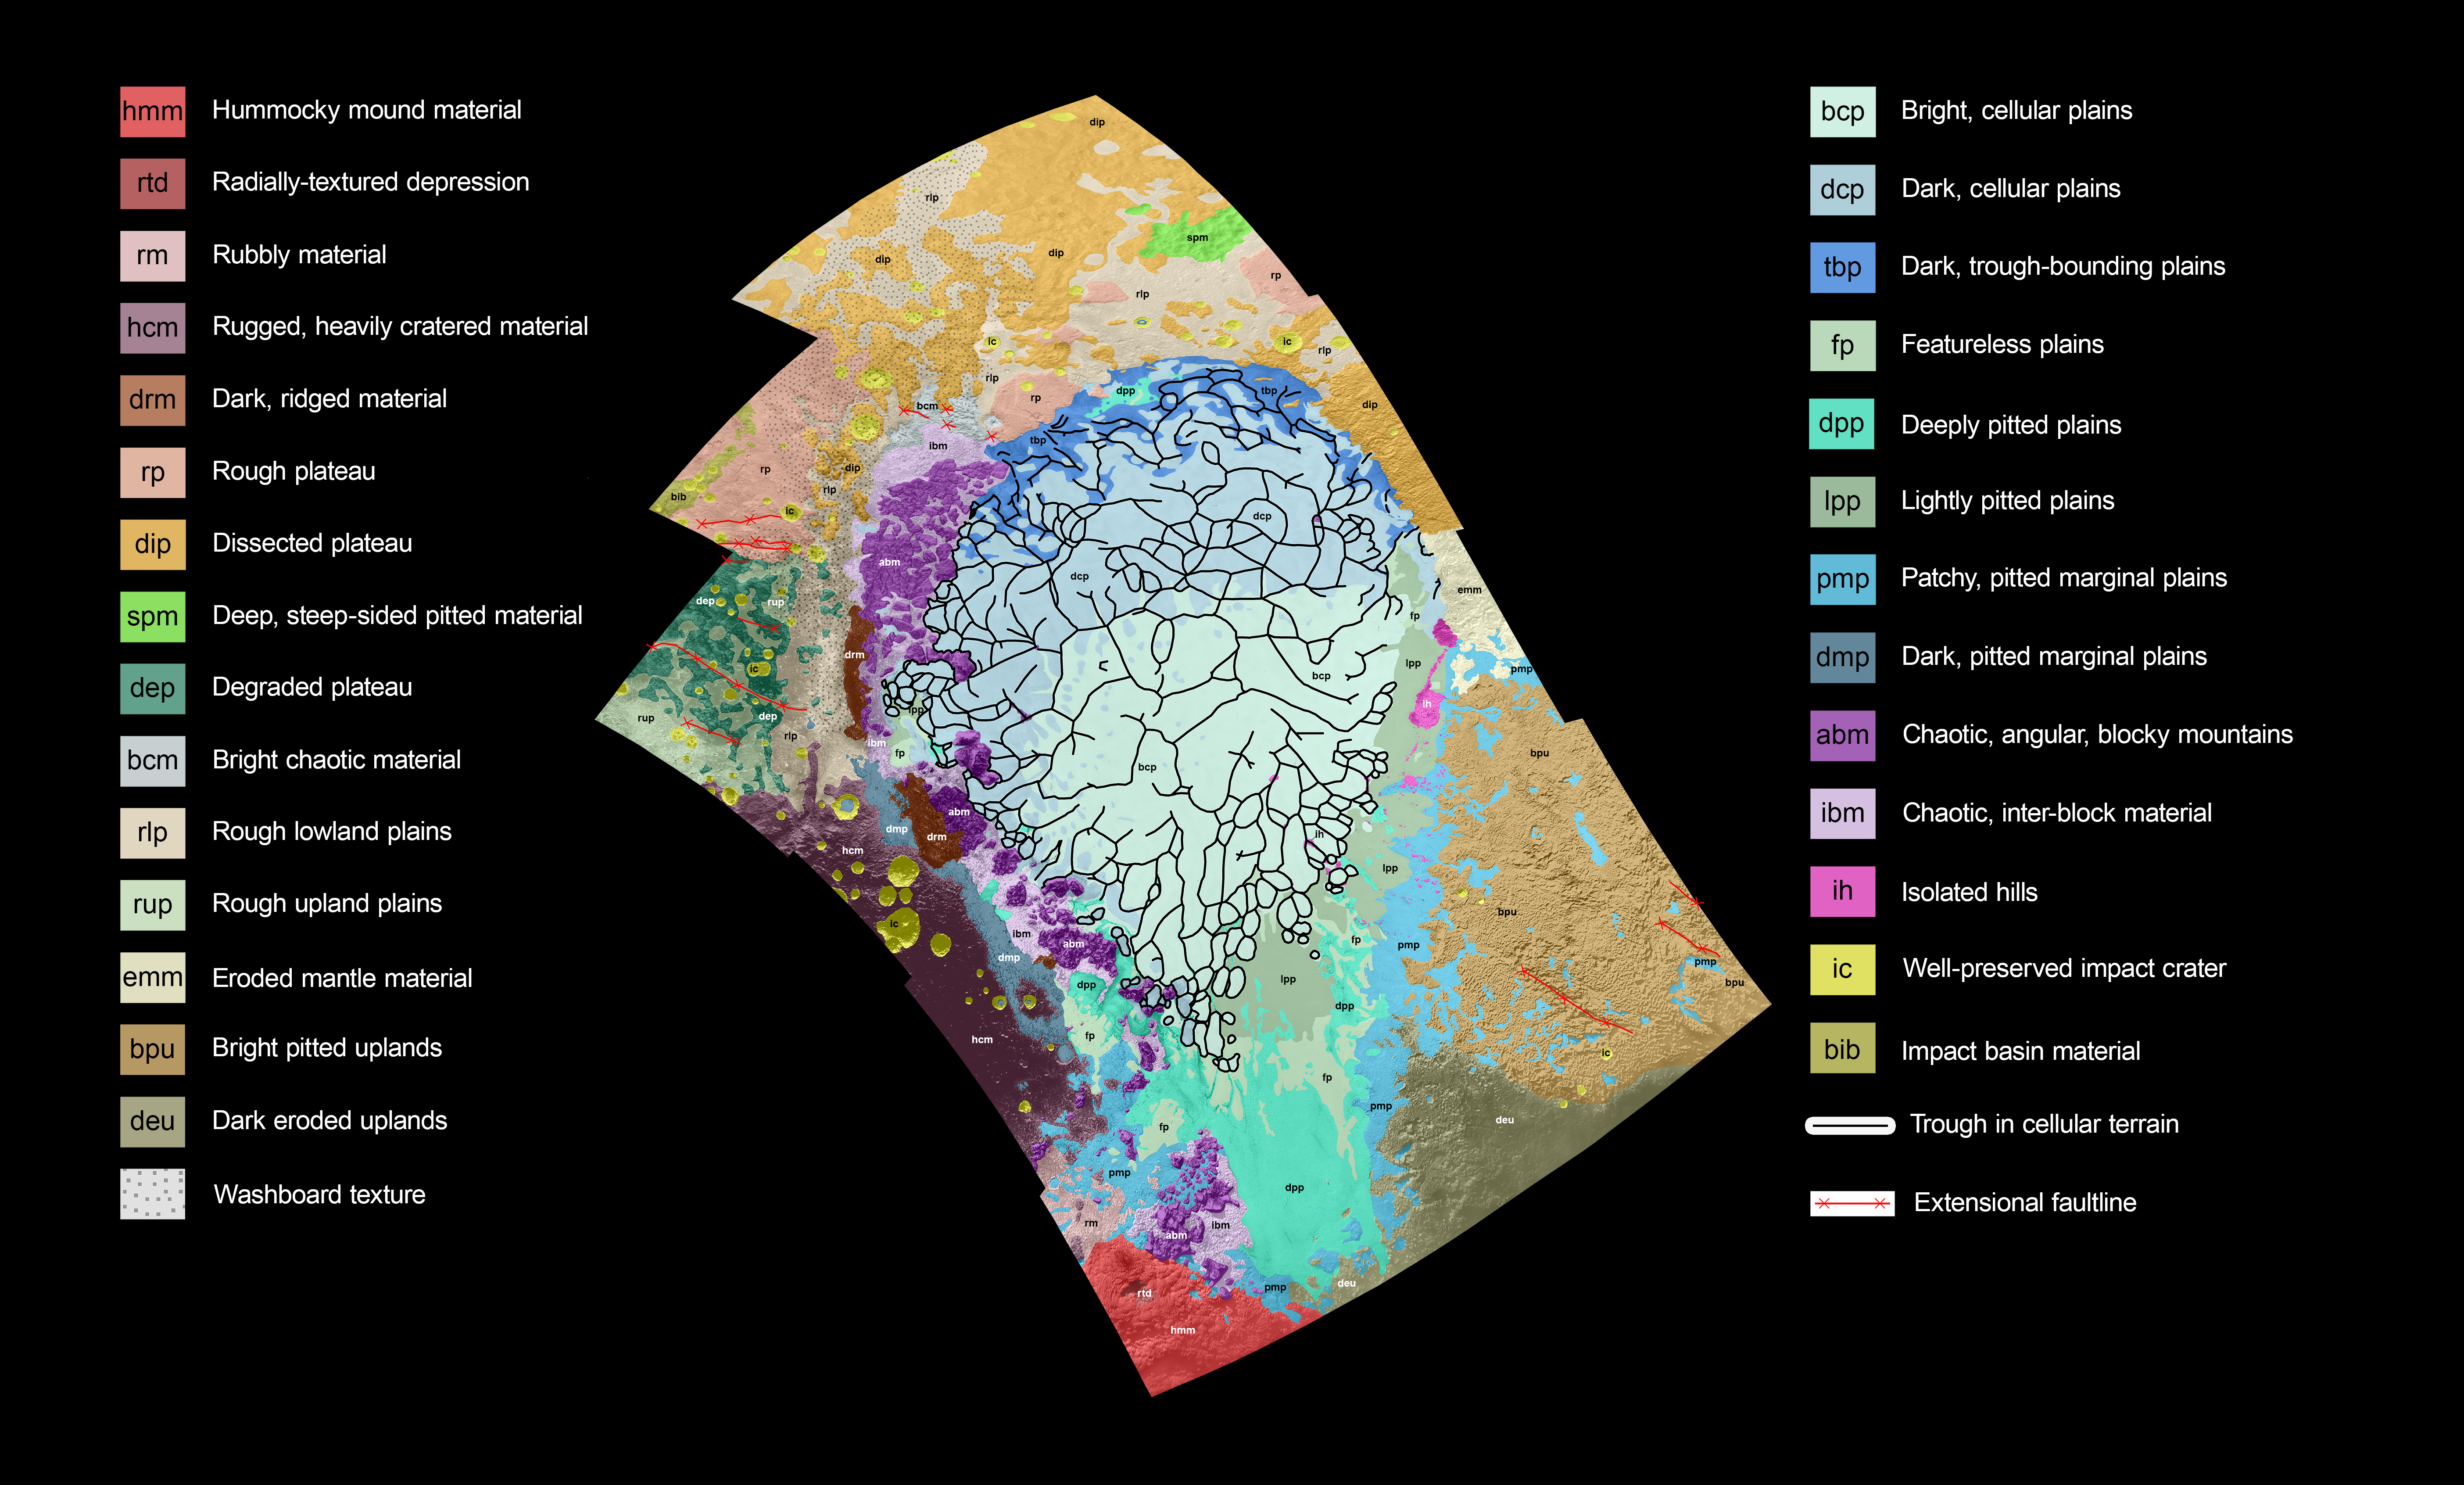

Putting Pluto’s Geology on the Map

This geological map covers a portion of Pluto’s surface that measures 1,290 miles (2,070 kilometers) from top to bottom, and includes the vast nitrogen-ice plain informally named Sputnik Planum and surrounding terrain. The key explains the colors that represent different geological terrains. Each terrain, or unit, is defined by its texture and morphology — smooth, pitted, craggy, hummocky or ridged, for example. How well a unit can be defined depends on the resolution of the images that cover it. All of the terrain in this map has been imaged at a resolution of approximately 1,050 feet (320 meters) per pixel or better, meaning scientists can map units with relative confidence.

The various blue and greenish units that fill the center of the map represent different textures seen across Sputnik Planum, from the cellular terrain in the center and north, to the smooth and pitted plains in the south. The black lines represent the troughs that mark the boundaries of cellular regions in the nitrogen ice. The purple unit represents the chaotic, blocky mountain ranges that line Sputnik’s western border, and the pink unit represents the scattered, floating hills at its eastern edge. The possible cryovolcanic feature informally named Wright Mons is mapped in red in the southern corner of the map. The rugged highlands of the informally named Cthulhu Regio is mapped in dark brown along the western edge, and is pockmarked by many large impact craters, mapped in yellow.

The base map for this geologic map is a mosaic of 12 images obtained by the Long Range Reconnaissance Imager (LORRI) at a resolution of 1,280 feet (about 390 meters) per pixel. The mosaic was obtained at a range of approximately 48,000 miles (77,300 kilometers) from Pluto, about an hour and 40 minutes before New Horizons’ closest approach on July 14, 2015.

The Johns Hopkins University Applied Physics Laboratory in Laurel, Maryland, designed, built, and operates the New Horizons spacecraft, and manages the mission for NASA’s Science Mission Directorate. The Southwest Research Institute, based in San Antonio, leads the science team, payload operations and encounter science planning. New Horizons is part of the New Frontiers Program managed by NASA’s Marshall Space Flight Center in Huntsville, Alabama.

Credit: NASA/Johns Hopkins University Applied Physics Laboratory/Southwest Research Institute